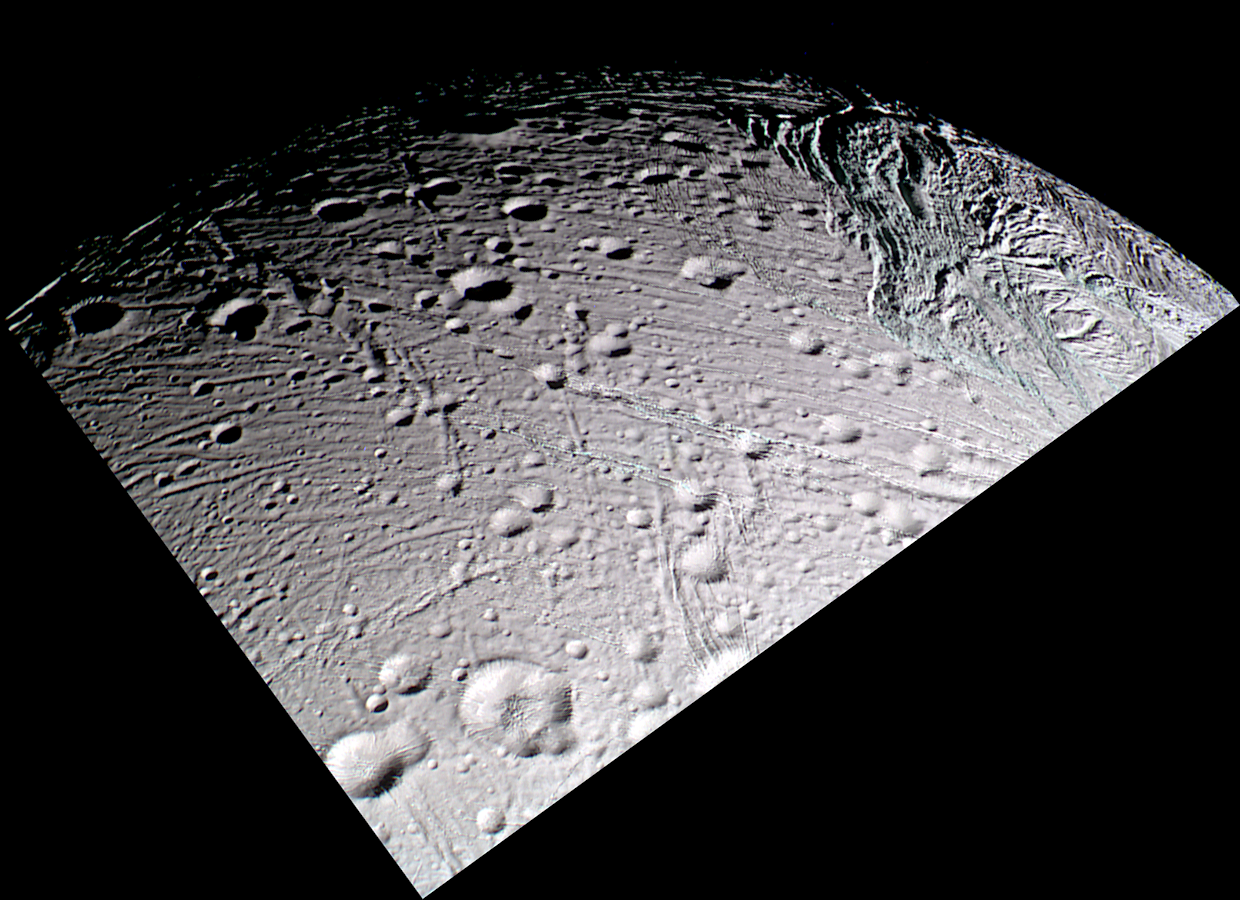

Old and New Again

This false-color Cassini mosaic of Saturn’s moon Enceladus captures in a single view, much of the frigid moon’s diverse geology.

Cratered terrain dominates most of the scene. The relatively dense accumulation of impact craters implies that this terrain is among the oldest on the moon’s surface. Near the bottom of the picture is a crater 20 kilometers wide (12-mile) with a prominent dome-shaped structure in its center. The entire area is transected by a complex web of fractures and faults; some are as narrow as a few hundred meters, others as wide as 5 kilometers (3 miles).

The rims and interiors of many craters seem to be sliced by a pervasive system of narrow, parallel grooves into slabs or lanes that typically are a kilometer (about a half-mile) in width. The widely varied appearances of fractures in this region attest to the fact that the surface of Enceladus has been shaped by a long history of intense tectonic activity. The oldest fractures are characterized by a soft, muted appearance and are overprinted by numerous, superimposed impact craters. More recent fractures exhibit topographic relief that is relatively “crisp” in appearance, and they appear to slice through pre-existing impact craters and older fractures.

On the right side of the image is a conspicuous and twisted network of ridges and troughs forming a distinct tectonic region on Enceladus. The paucity of craters and the sharp appearance of the topography in this area indicate that this is a relatively young terrain on Enceladus.

This view is a composite of images taken using filters sensitive to ultraviolet (centered at 338 nanometers), green (centered at 568 nanometers), and near-infrared (centered at 930 nanometers) light, and has been processed to accentuate subtle color differences. The uppermost surface of these terrains has a relatively uniform grayish color in this picture, suggesting that it is covered with materials of homogeneous composition and grain size. However, many of the fractures reveal a distinctly different color (represented by pale-bluish tones in this false-color image) than the typical surface materials. These “colored” fractures seem to penetrate down to a material that is texturally or compositionally different than most of the material at the surface.

One possibility is that the walls of the fractures expose outcrops of solid ice, or ice with different grain-sizes compared to powdery surface materials that blanket flat-lying surfaces. It is also possible that the color identifies some compositional difference between buried ice and ice at the surface. The distinct coloration of “youthful” fracture walls are nearly absent in the oldest fractures. This is consistent with the possibility that the older fractures are covered with a drape of particulate material which mantles nearly all the oldest features on the satellite.

In the early 1980’s, NASA’s Voyager mission to the outer planets revealed a strikingly similar arrangement of terrains on Miranda, an icy moon of Uranus (see PIA00141). Miranda is 470-kilometers-wide (290 miles), nearly as large as Enceladus (504 kilometers, or 313 miles wide). The similarities in size and tectonic history on these objects may suggest that remarkably similar physical processes have controlled the separate geological evolutions of these bodies.

The images that comprise this mosaic were obtained during Cassini’s closest approach to Enceladus on March 9, 2005. The images was taken in visible green light with the Cassini spacecraft narrow-angle camera at a distance of approximately 29,000 kilometers (18,000 miles) from Enceladus and at a Sun-Enceladus-spacecraft, or phase, angle of 46 degrees. Resolution in the original images is about 170 meters (560 feet) per pixel.

The Cassini-Huygens mission is a cooperative project of NASA, the European Space Agency and the Italian Space Agency. The Jet Propulsion Laboratory, a division of the California Institute of Technology in Pasadena, manages the mission for NASA’s Science Mission Directorate, Washington, D.C. The Cassini orbiter and its two onboard cameras were designed, developed and assembled at JPL. The imaging team is based at the Space Science Institute, Boulder, Colo.

Credit: NASA/JPL/Space Science Institute